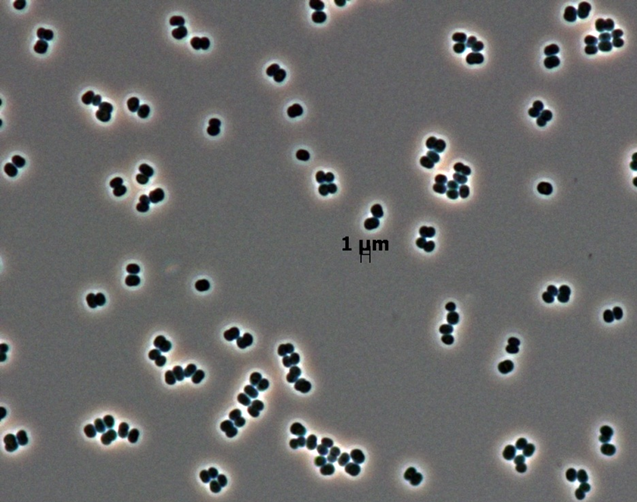

Novel Bacterial Genus Found Only in Spacecraft Assembly Clean Rooms

This microscopic image shows dozens of individual bacterial cells of the recently discovered species Tersicoccus phoenicis. This species has been found in only two places: clean rooms in Florida and South America where spacecraft are assembled for launch. Spacecraft clean rooms are one of the most thoroughly checked environments on Earth for what microbes are present. The monitoring provides an indication of what species might get into space aboard a spacecraft.

The image includes a scale bar showing that each of the bacterial cells is about one micrometer, or micron, across (about 0.00004 inch).

Credit: NASA/JPL-Caltech